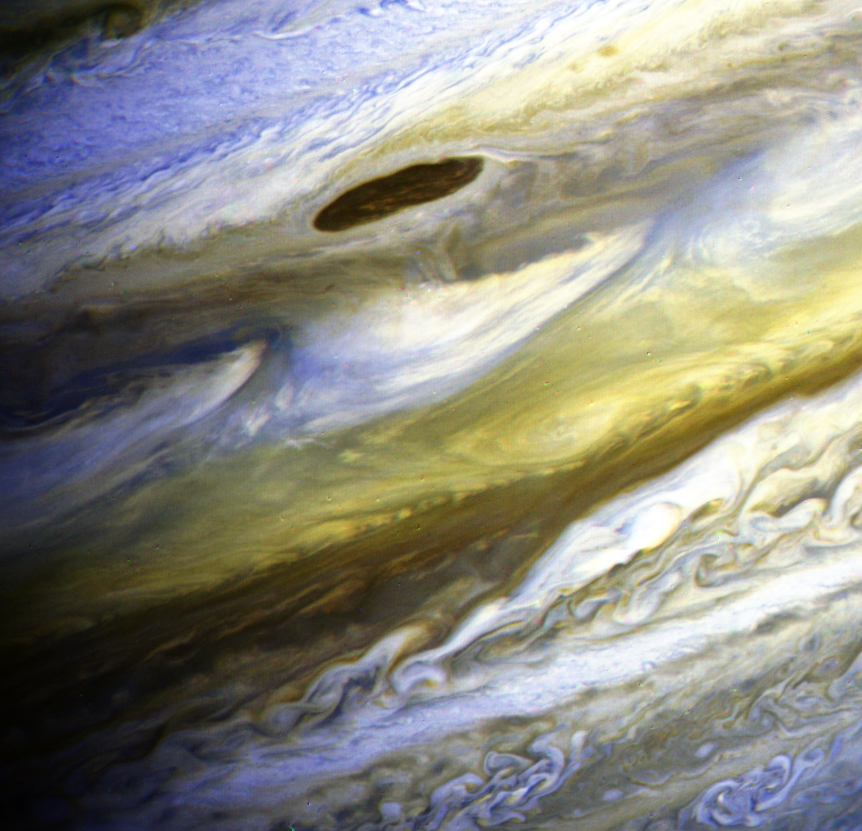

Jupiter’s Equatorial Zone in Exaggerated Color

This special color composite made from Voyager 2 narrow-angle frames taken on June 28, 1979, has been processed to exaggerate color differences within the naturally colorful Jovian atmosphere. Such processing makes detailed structure in the clouds more apparent. The dark belt across the upper portion of the photograph is the North Equatorial Belt. One of the largest of the long-lived dark features found along the northern edge of this belt is seen in the upper middle of the photograph. Jupiter’s Equatorial Zone, which lies across the middle of the photograph, is characterized by a series of wisp-like plume features. The northern bluish edges of these plumes are thought to lie within deeper, warmer levels of the atmosphere. South of the Equatorial Zone lies the chaotic region of whiter clouds found west of the Great Red Spot. kilometers (6.4 million miles) from Jupiter. The smallest features visible in this photograph are about 190 kilometers (119 miles) across.

Credit: NASA/JPL